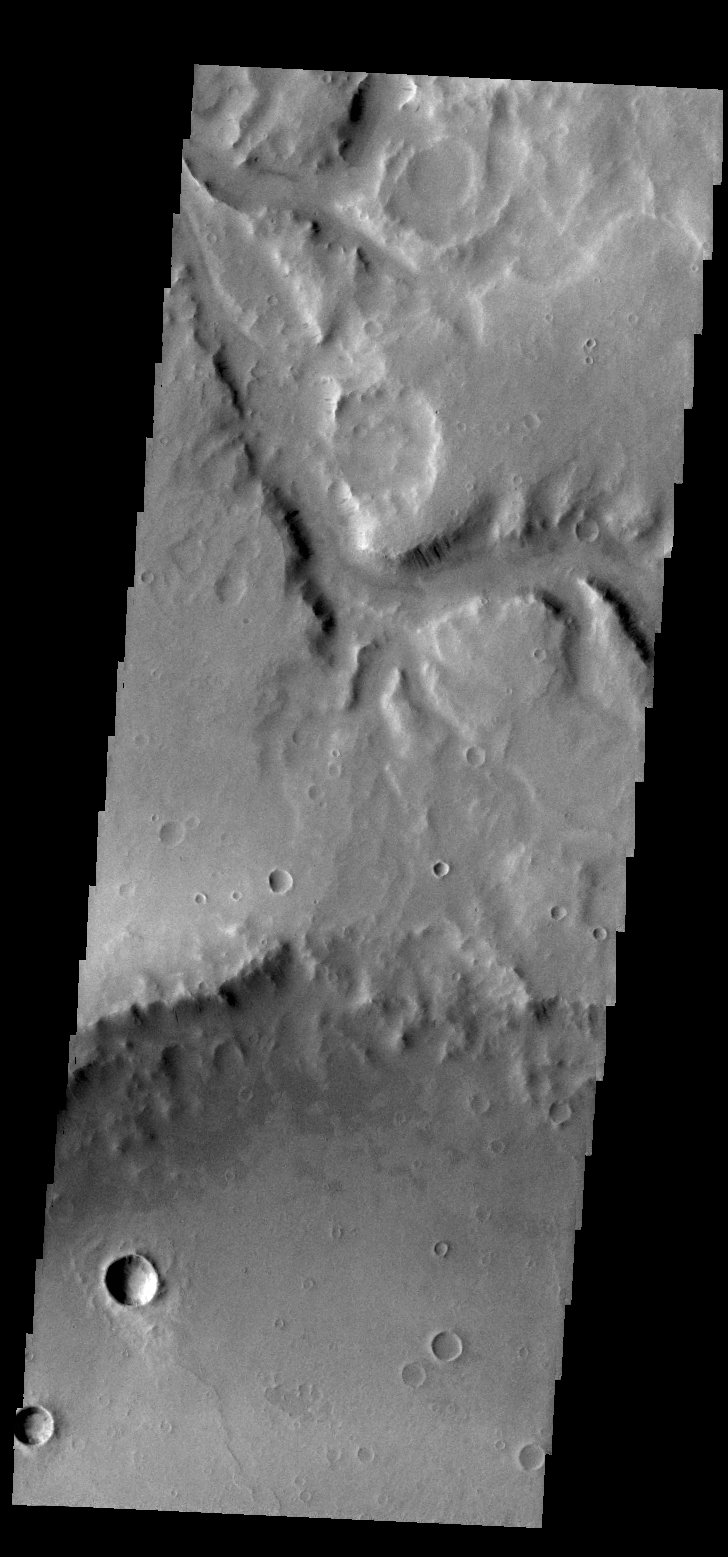

Naktong Vallis

Today’s VIS image shows a small section of Naktong Vallis.

Credit: NASA/JPL/ASU